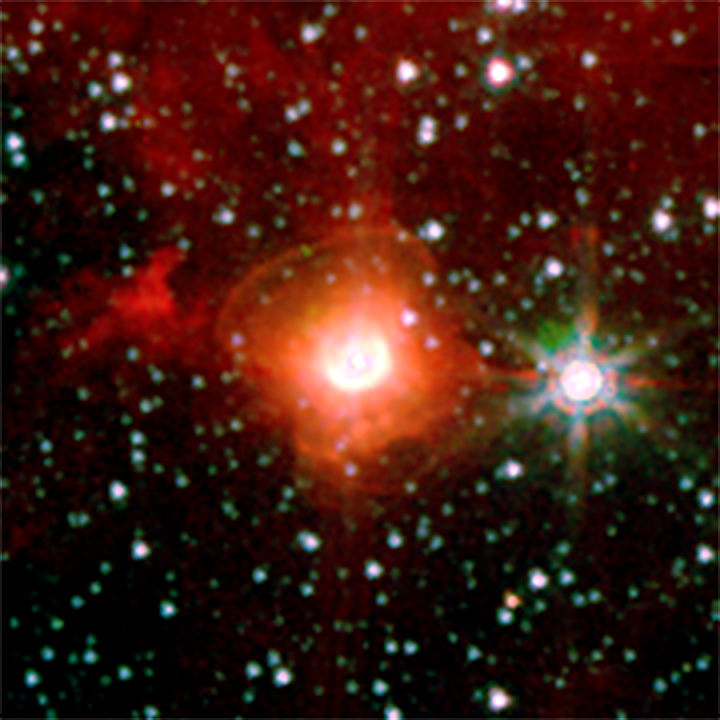

Luminous Blue Variable: Destined To Be a Supernova?

Poster Version of Diagram

A luminous blue variable star (inset) in our galaxy, named HD168625, surrounded by a bipolar nebula that is similar to the one around SN1987A. SN1987A was a supernova that exploded in 1987 in the Large Magellanic Cloud, and was the nearest supernova in about 400 years.

The diagram explains the bipolar nebula around HD168625, which has a geometry that makes it a near twin of the famous nebula around SN1987A. Rings near the equator are sometimes seen around stars that shed mass from their surfaces, but the larger rings above the poles are very rare. Tipped toward Earth and illuminated by the star, the rings look like ellipses in images taken with NASA’s Spitzer Space Telescope.

The image was taken in 2004 by the infrared array camera on Spitzer at wavelengths between 3.6 and 8 microns. The massive star at the center, which lies within the constellation Sagittarius, is about 7,200 light-years from Earth.

Credit: NASA/JPL-Caltech/UC Berkeley